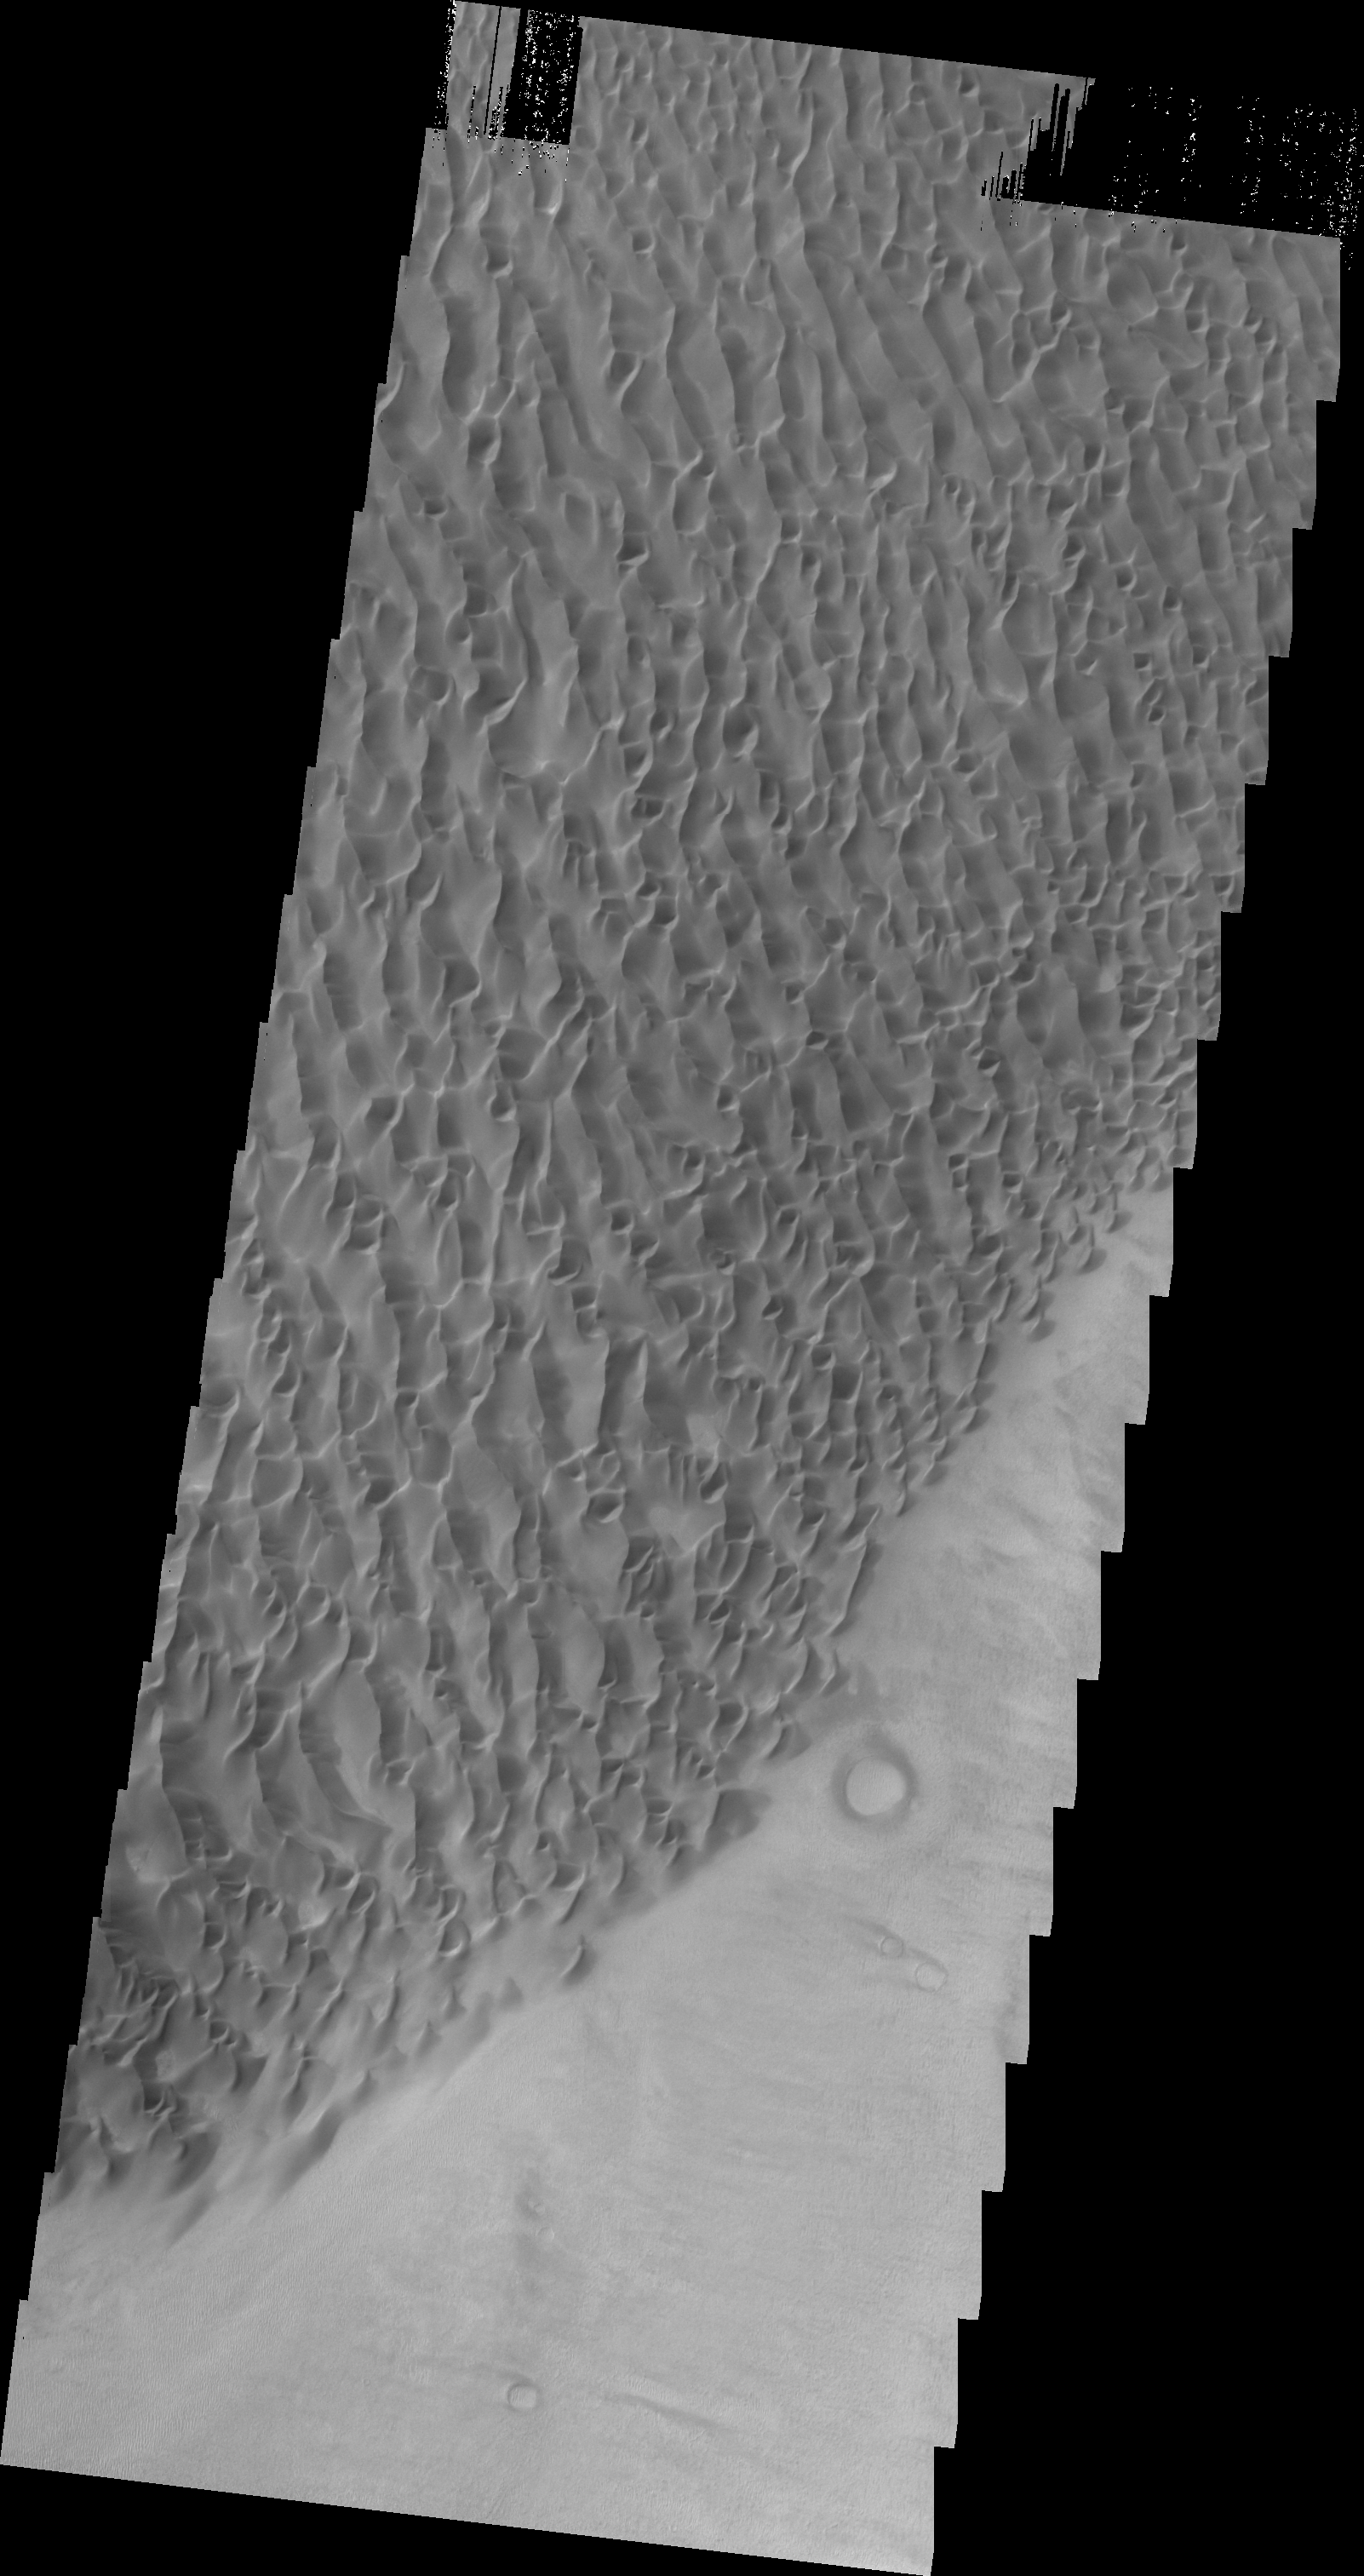

Proctor Crater Dunes

This VIS image of the floor of Proctor Crater shows part of the sand sheet and dune forms that are located there.

Image information: VIS instrument. Latitude -47.7N, Longitude 30.6E. 20 meter/pixel resolution.

Please see the THEMIS Data Citation Note for details on crediting THEMIS images.

Note: this THEMIS visual image has not been radiometrically nor geometrically calibrated for this preliminary release. An empirical correction has been performed to remove instrumental effects. A linear shift has been applied in the cross-track and down-track direction to approximate spacecraft and planetary motion. Fully calibrated and geometrically projected images will be released through the Planetary Data System in accordance with Project policies at a later time.

NASA’s Jet Propulsion Laboratory manages the 2001 Mars Odyssey mission for NASA’s Office of Space Science, Washington, D.C. The Thermal Emission Imaging System (THEMIS) was developed by Arizona State University, Tempe, in collaboration with Raytheon Santa Barbara Remote Sensing. The THEMIS investigation is led by Dr. Philip Christensen at Arizona State University. Lockheed Martin Astronautics, Denver, is the prime contractor for the Odyssey project, and developed and built the orbiter. Mission operations are conducted jointly from Lockheed Martin and from JPL, a division of the California Institute of Technology in Pasadena.

Credit: NASA/JPL/ASU